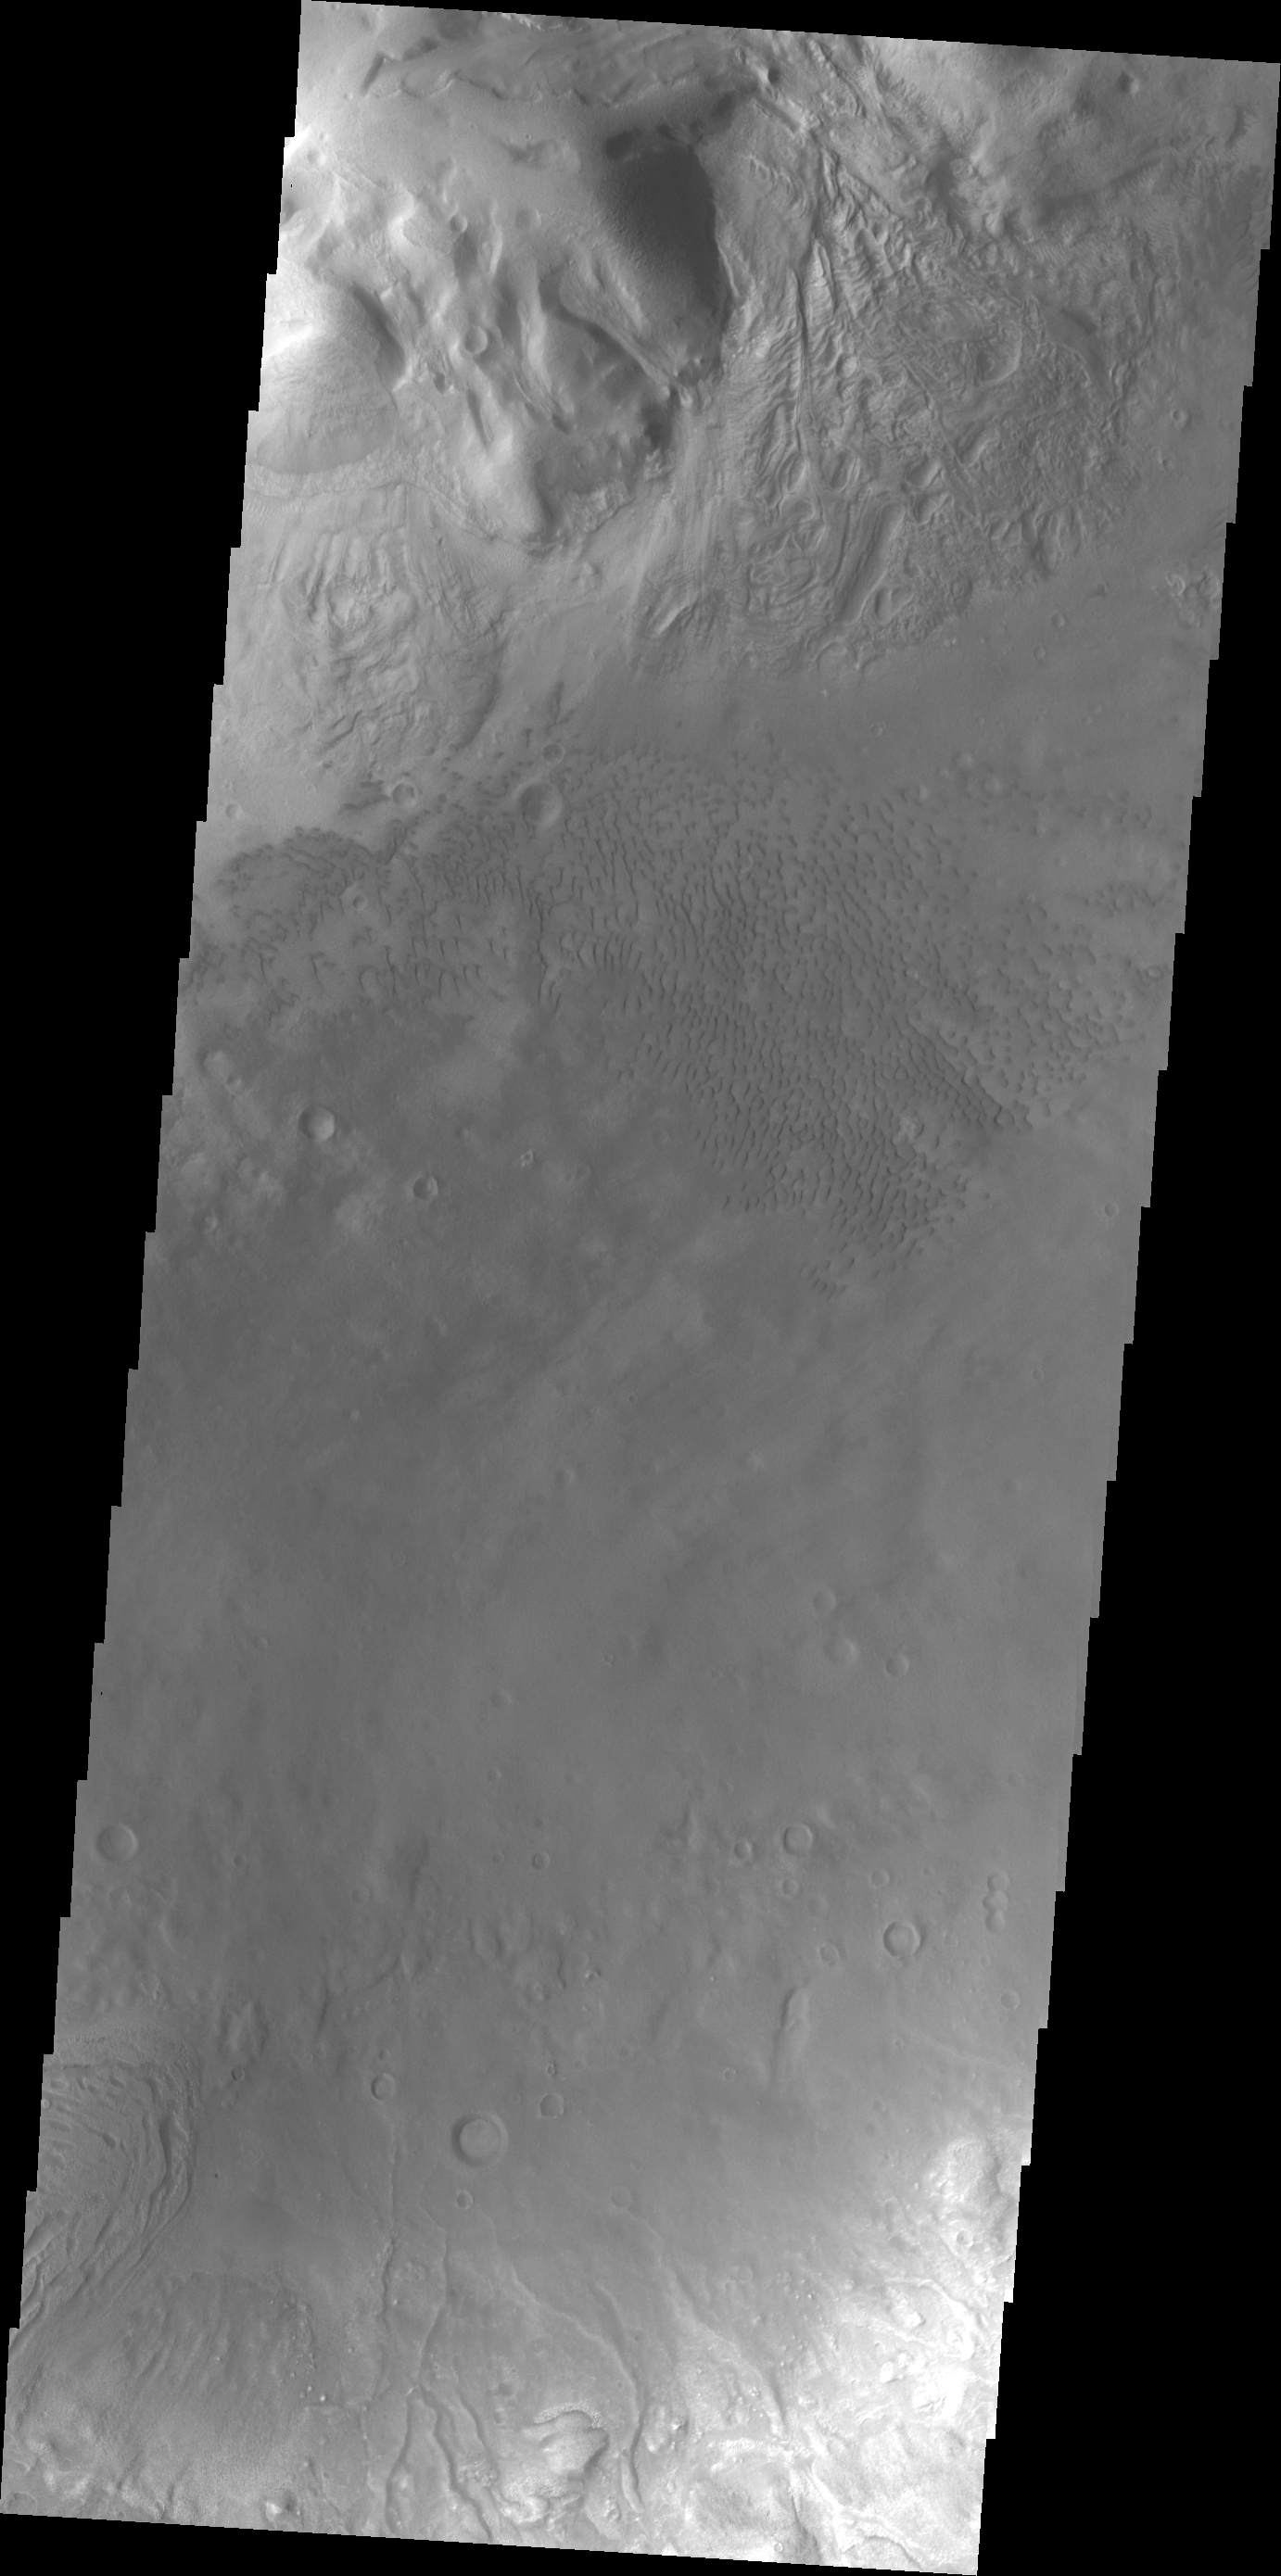

Moreux Crater Dunes

Today’s VIS image shows some of the dunes of the floor of Moreux Crater.

Credit: NASA/JPL/ASU